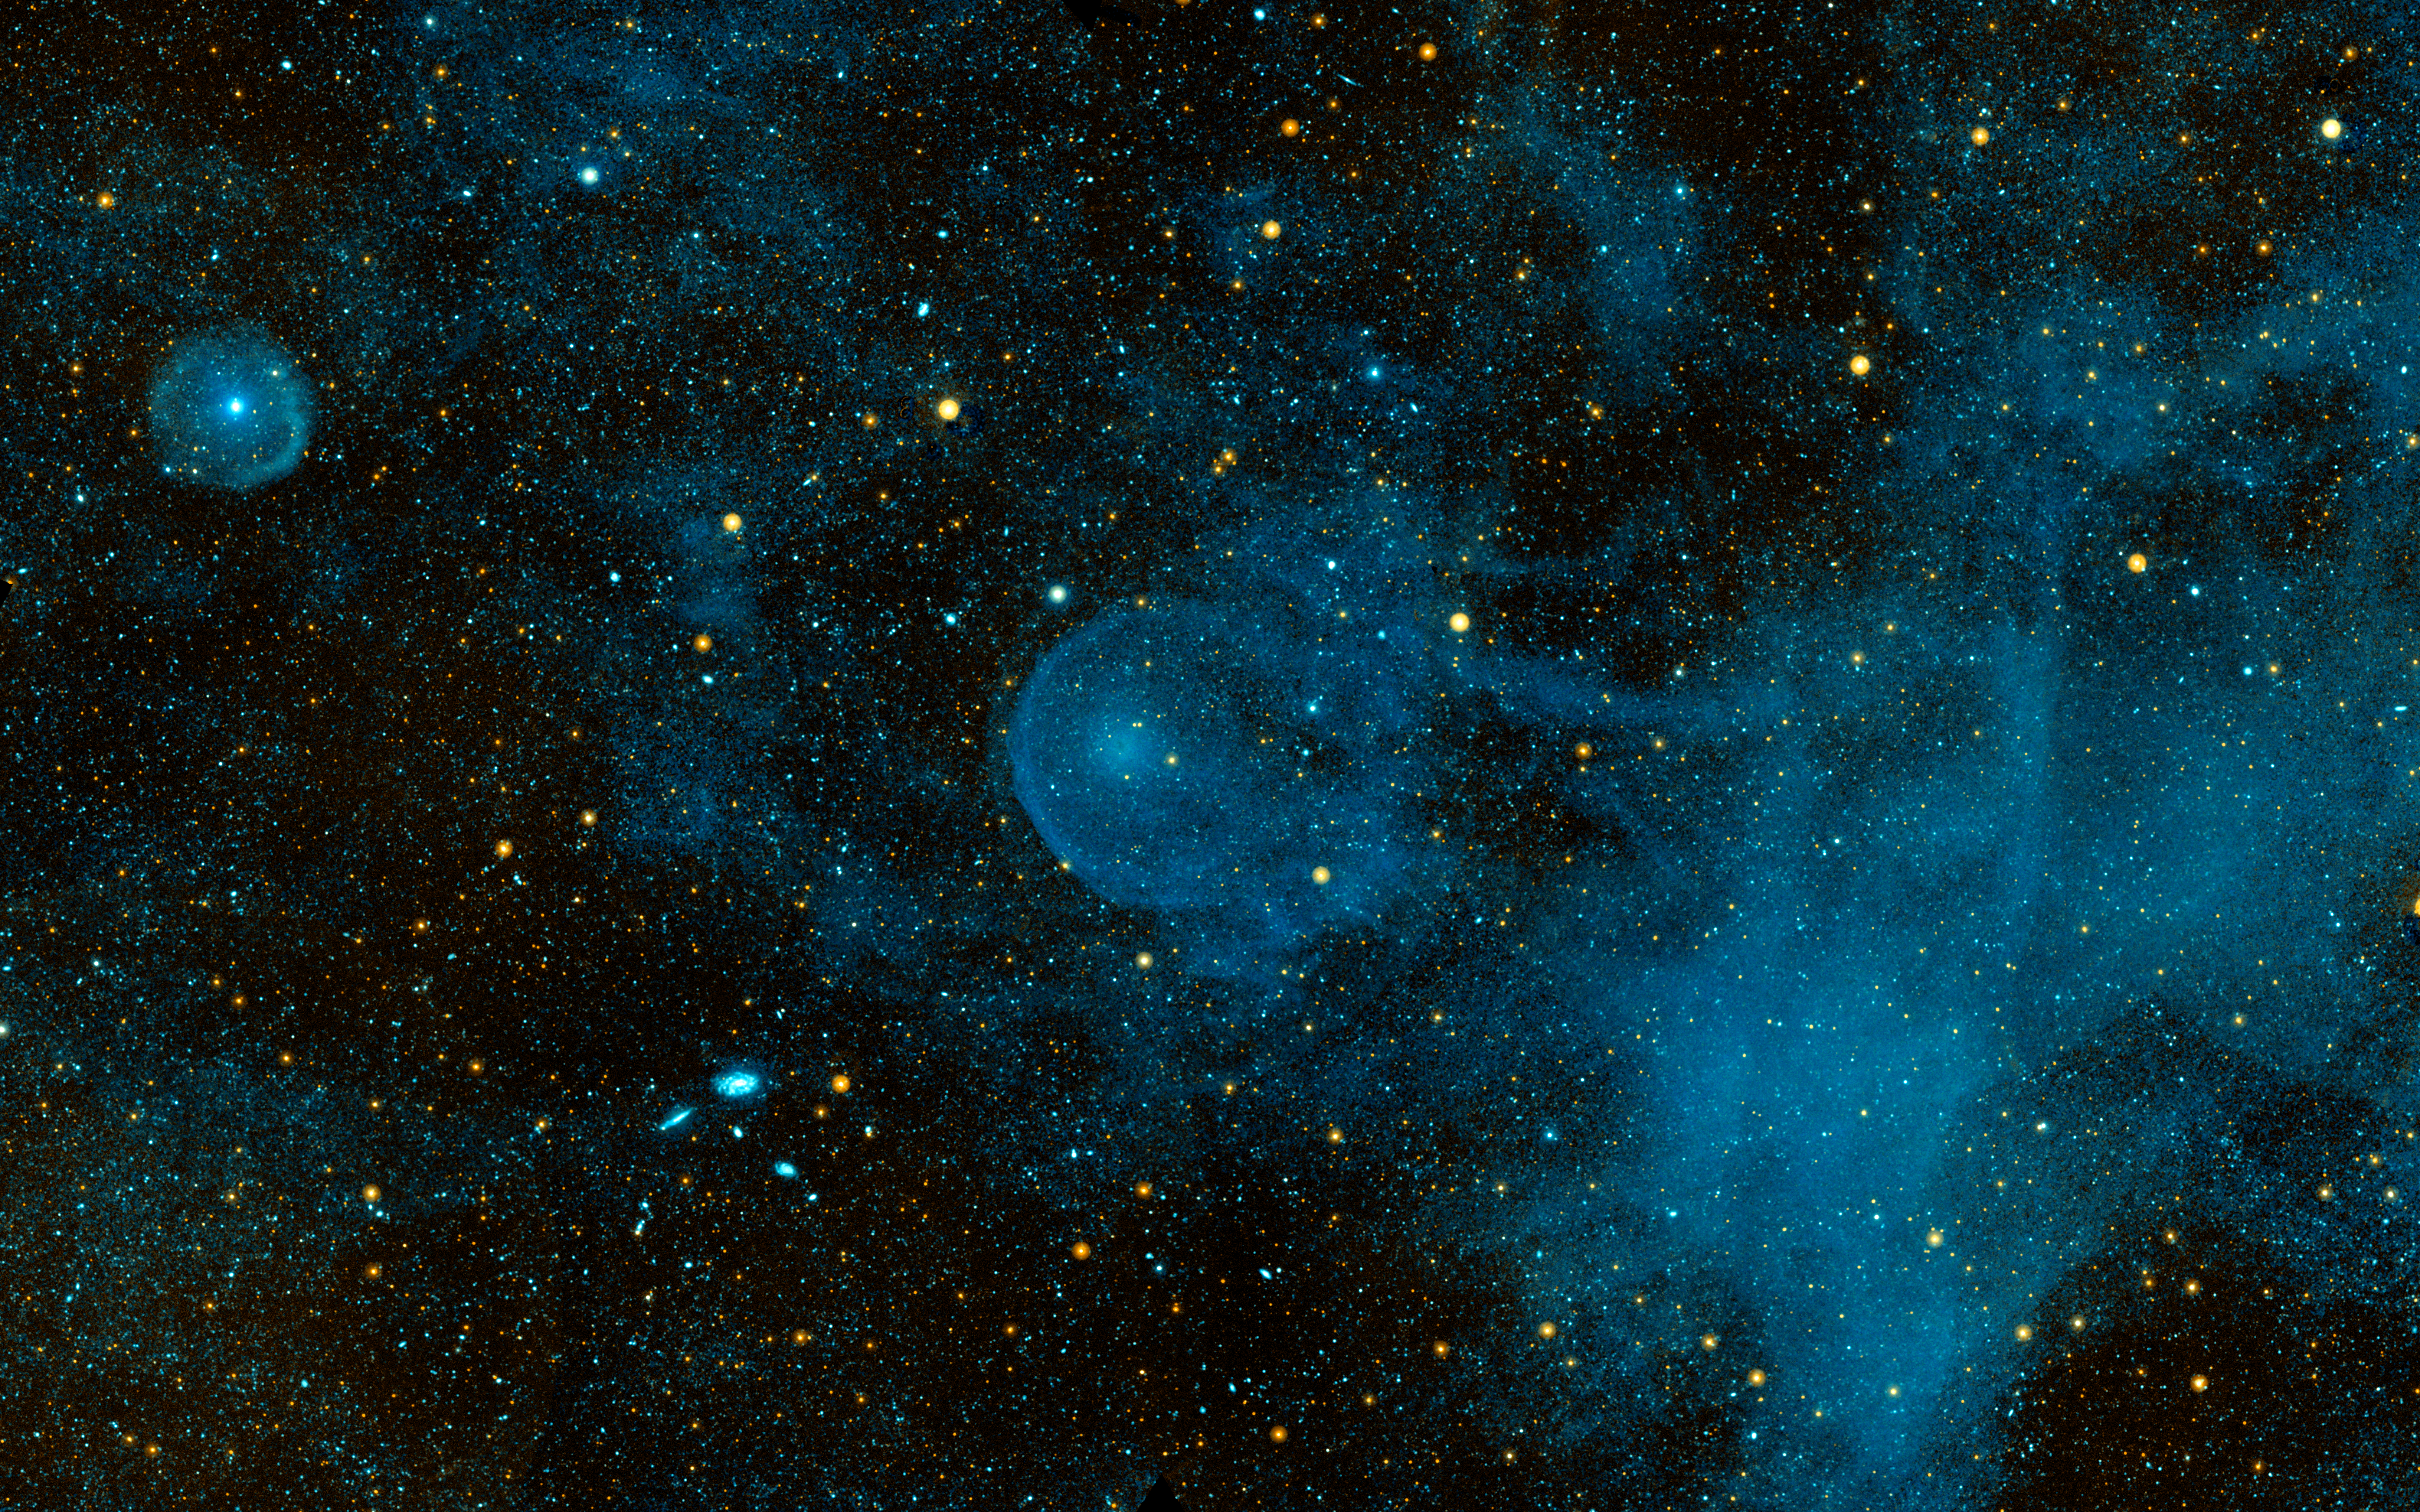

CW Leo

A runaway star, plowing through the depths of space and piling up interstellar material before it, can be seen in this ultraviolet image from NASA’s Galaxy Evolution Explorer. The star, called CW Leo, is hurtling through space at about 204,000 miles per hour (91 kilometers per second), or roughly 265 times the speed of sound on Earth. It is shedding its own atmosphere to form a sooty shell of discarded material. This shell can be seen in the center of this image as a bright circular blob.

CW Leo is moving from right to left in this image. It is travelling so quickly through the surrounding material that it has formed a semi-circular bow shock in front of itself, like a boat moving through water. This bow shock is made of superheated gas, which flows around the star and is left behind in its turbulent wake. This blown-out bubble is 2.7 light-years across, which is more than half the distance from our sun to the nearest star, or 2,100 times the size of Pluto’s orbit.

The size of the bubble (called the “astrosheath”) has allowed astronomers to estimate that CW Leo has been shedding its atmosphere for about 70,000 years. This is part of the star’s natural life cycle as it runs out of hydrogen fuel and gradually throws off its outer layers to expose its bare, dying core. This core is called a white dwarf, and is the end product of all low-mass stars like our sun.

CW Leo is the second runaway star to be observed with the Galaxy Evolution Explorer. The first, Mira, was observed by the telescope back in 2006.

This image is the combination of near-ultraviolet data, shown in yellow, and far-ultraviolet data, shown in blue.

Credit: NASA/JPL-Caltech